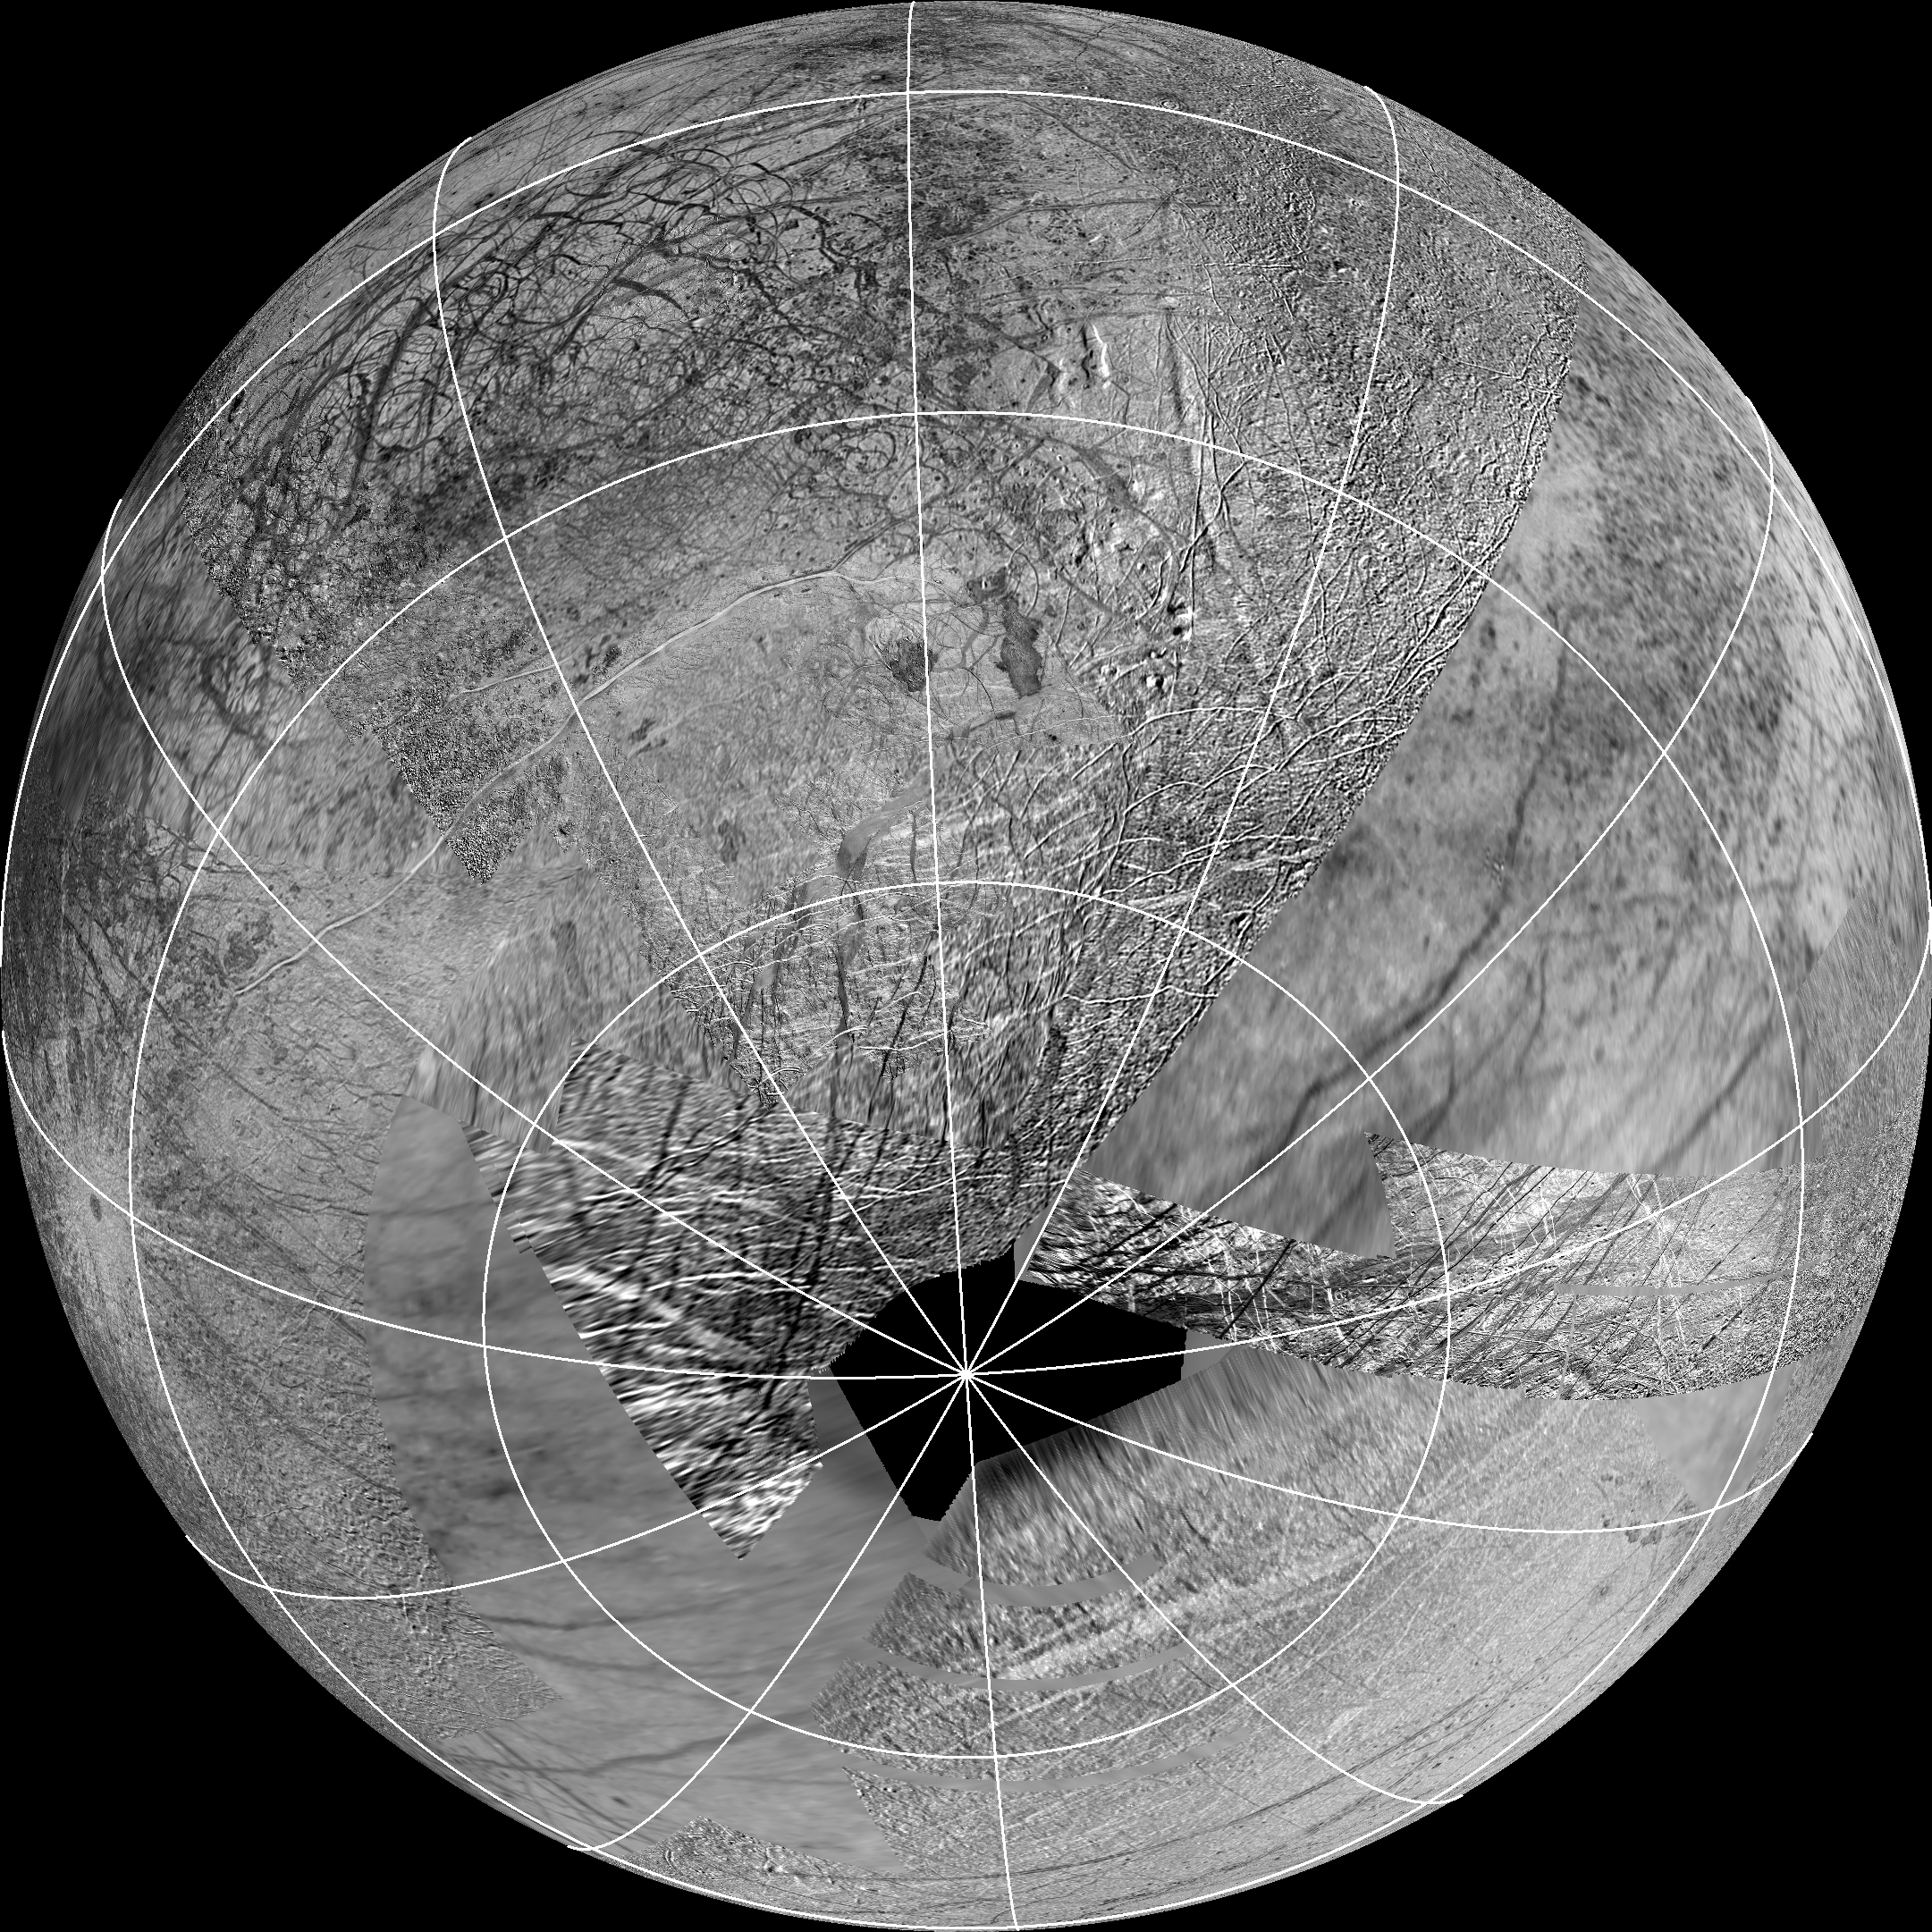

Source Region for Possible Europa Plumes

This reprojection of the official USGS Europa basemap is centered at the estimated source region for potential plumes that might have been detected using the Hubble Space Telescope. The view is centered at -65 degrees latitude, 183 degrees longitude.

In addition to the plume source region, the image also shows the hemisphere of Europa that might be affected by plume deposits. This map is composed of images from NASA’s Galileo and Voyager missions. The black region near the south pole results from gaps in imaging coverage.

For more information about Europa, visit: http://solarsystem.nasa.gov/europa/home.cfm .

JPL is a division of the California Institute of Technology in Pasadena.

Credit: NASA/JPL-Caltech/SETI Institute